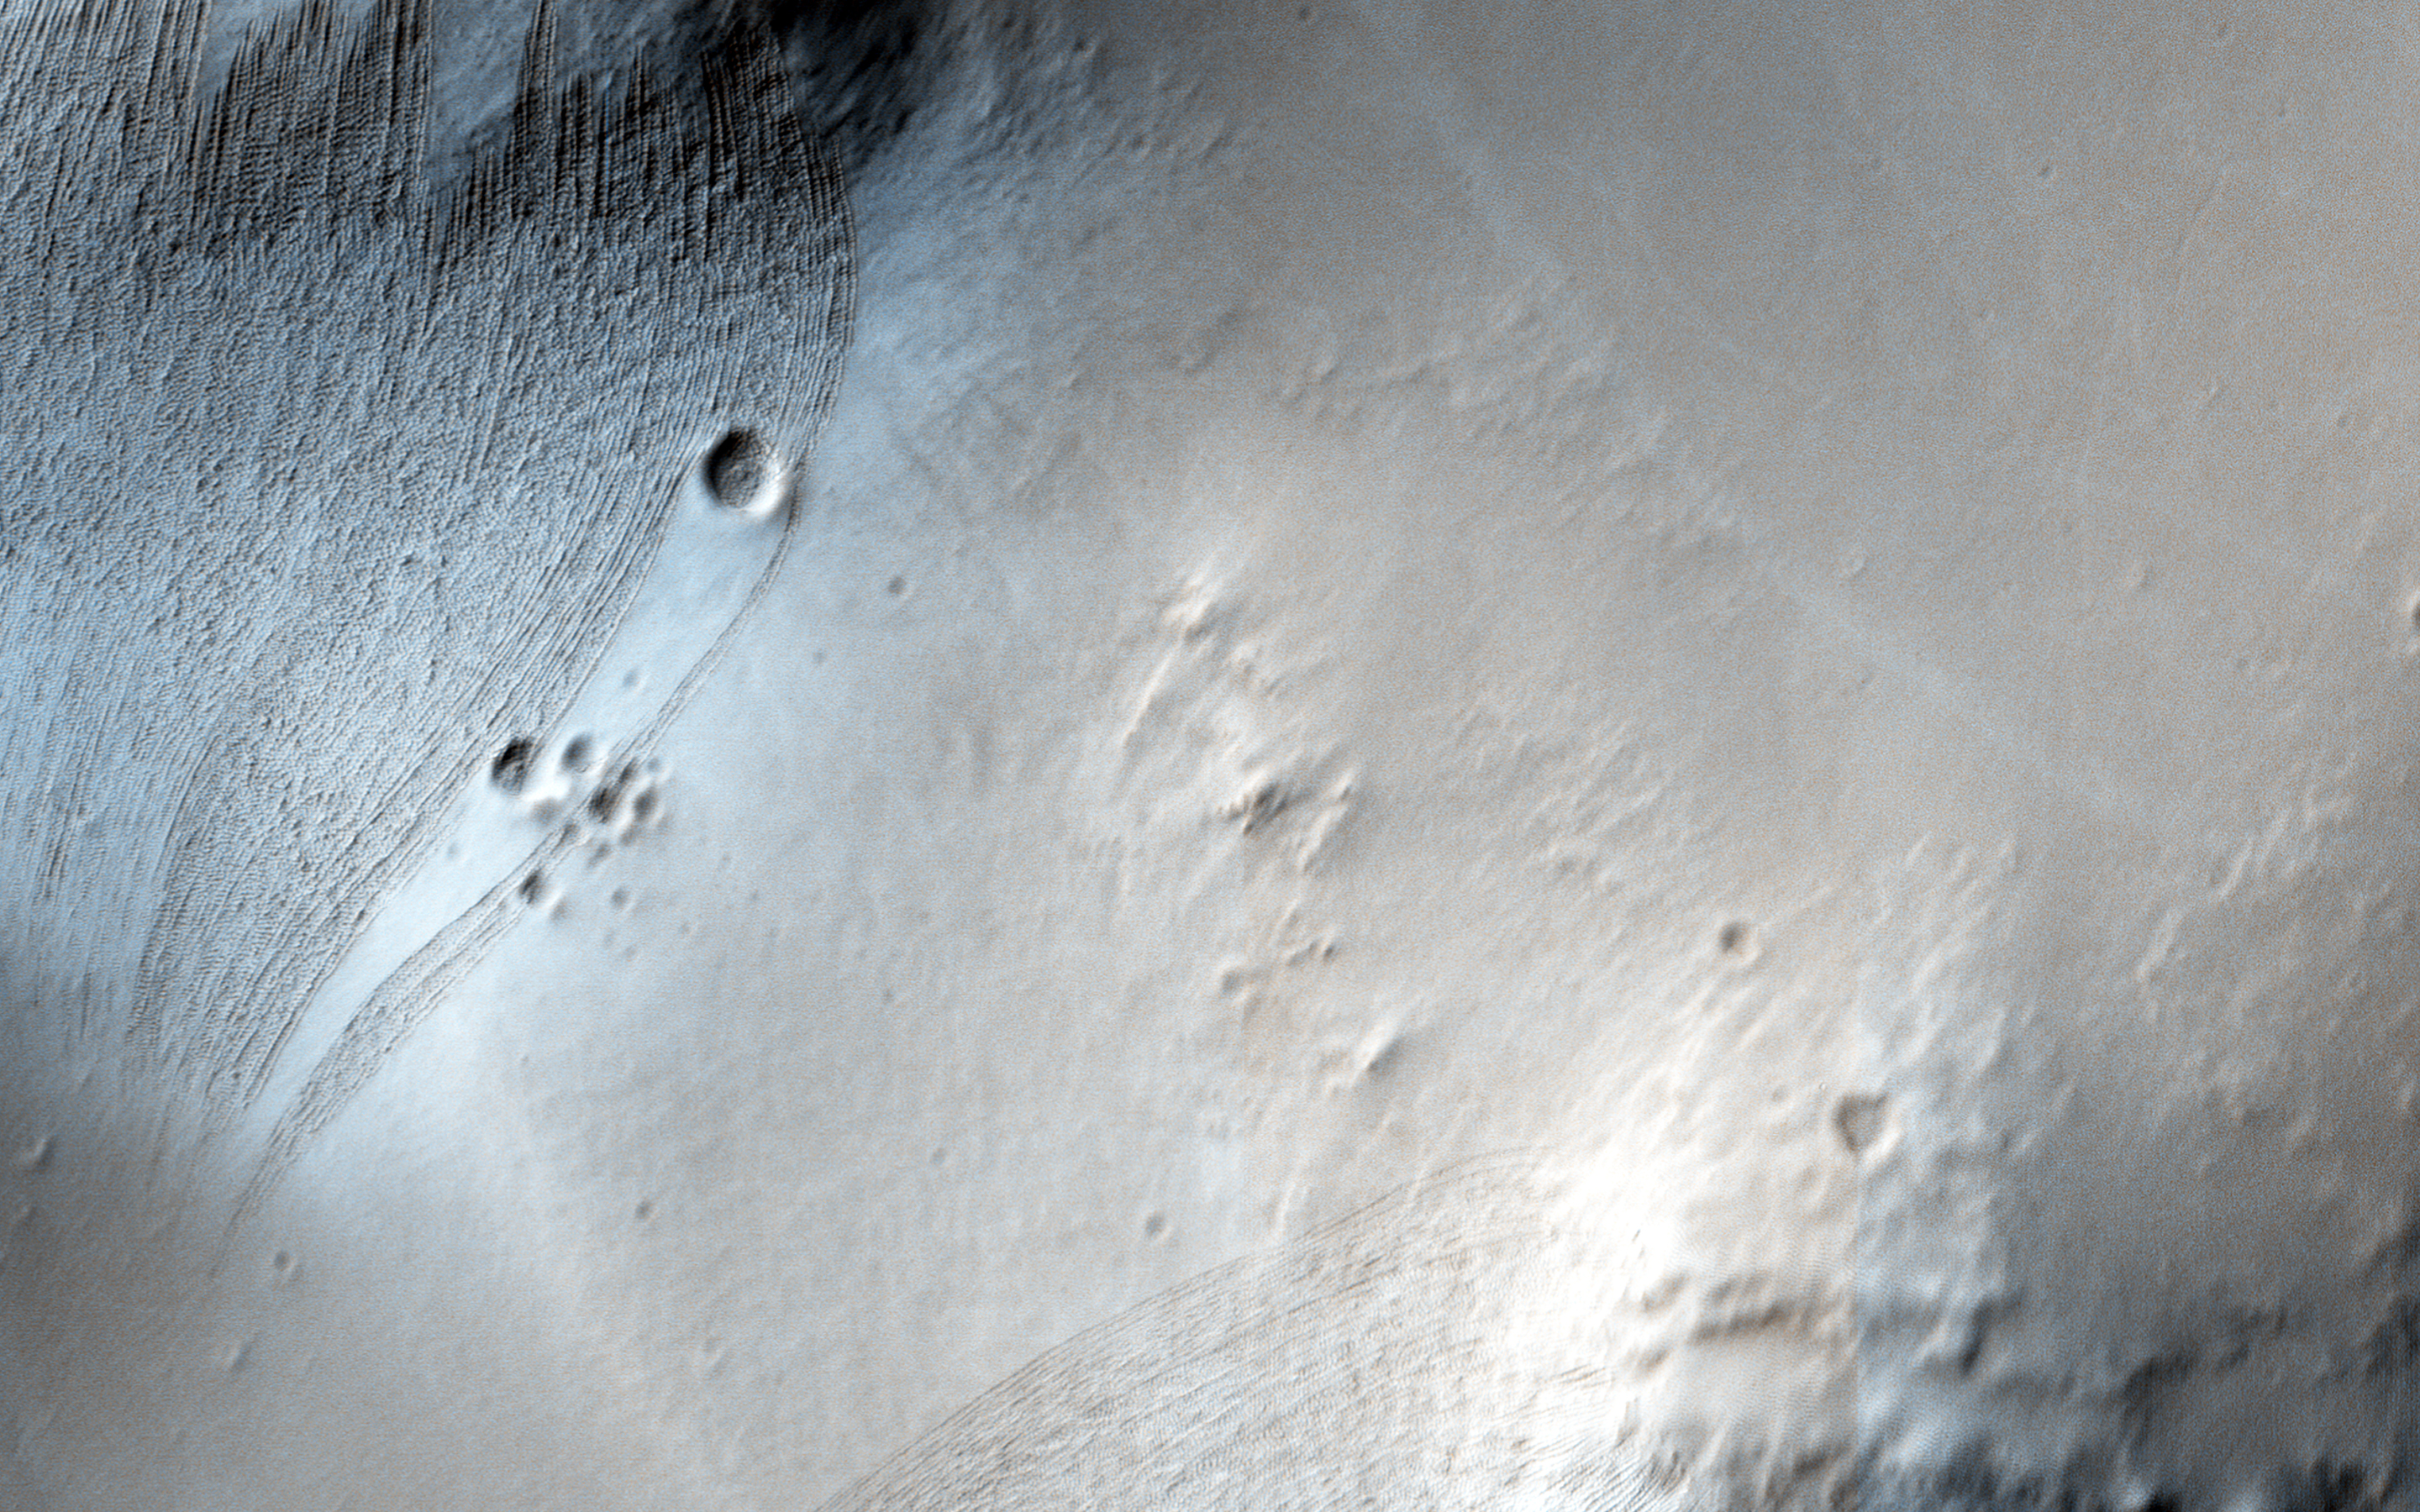

Dreaming of Graben in the Labyrinth of the Night

Noctis Labyrinthus is a highly tectonized region immediately to the west of Valles Marineris. It formed when Mars’ crust stretched itself apart.

In this region, the crust first stretched in a north-south direction (as evidenced by the east-west trending scarp) and then in an east-west direction (as evidenced by the north-south trending smaller scarps). This sort of tectonic stretching creates faults in the crust (cracks along with masses of rock slide. This process is totally unrelated to Earth’s plate tectonics.).

The lower portions between faults are called “grabens” and the interspersed higher portions are called “horsts.” The Basin and Range tectonic province of the western United States is a close Earth analog to Noctis Labyrinthus, which is Latin for “labyrinth of the night.”

The University of Arizona, Tucson, operates HiRISE, which was built by Ball Aerospace & Technologies Corp., Boulder, Colo. NASA’s Jet Propulsion Laboratory, a division of the California Institute of Technology in Pasadena, manages the Mars Reconnaissance Orbiter Project for NASA’s Science Mission Directorate, Washington.

Credit: NASA/JPL-Caltech/Univ. of Arizona